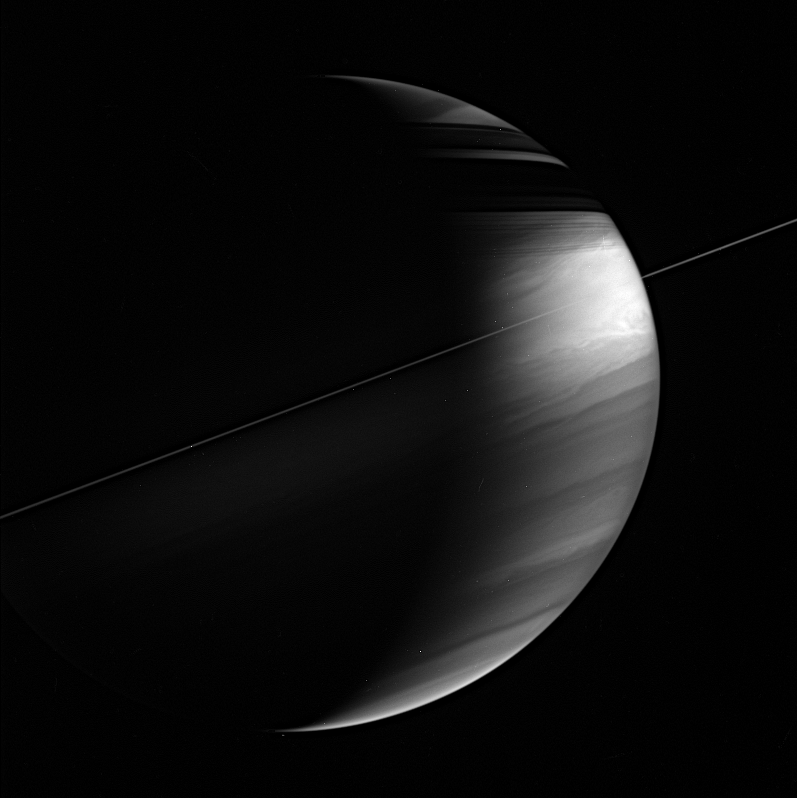

Viewing Saturn from the Plane

This view of the ringed planet shows its tilt relative to the plane of its orbit around the Sun. The planet tilts nearly 27 degrees relative to the ecliptic plane, giving rise to seasons in which the rings shadow each hemisphere in its respective winter.

Most of the planetary bodies in the Solar System orbit near the plane of the ecliptic, since they formed along with the Sun from a spinning disk of gas and dust.

The high phase angle — the Sun-Saturn-spacecraft viewing angle, which is 116 degrees here — brings out cloud structure quite nicely.

The image was taken in polarized infrared light with the Cassini spacecraft wide-angle camera on March 11, 2006, at a distance of approximately 2.8 million kilometers (1.8 million miles) from Saturn. The image scale is 165 kilometers (103 miles) per pixel.

The Cassini-Huygens mission is a cooperative project of NASA, the European Space Agency and the Italian Space Agency. The Jet Propulsion Laboratory, a division of the California Institute of Technology in Pasadena, manages the mission for NASA’s Science Mission Directorate, Washington, D.C. The Cassini orbiter and its two onboard cameras were designed, developed and assembled at JPL. The imaging operations center is based at the Space Science Institute in Boulder, Colo.

Credit: NASA/JPL/Space Science Institute